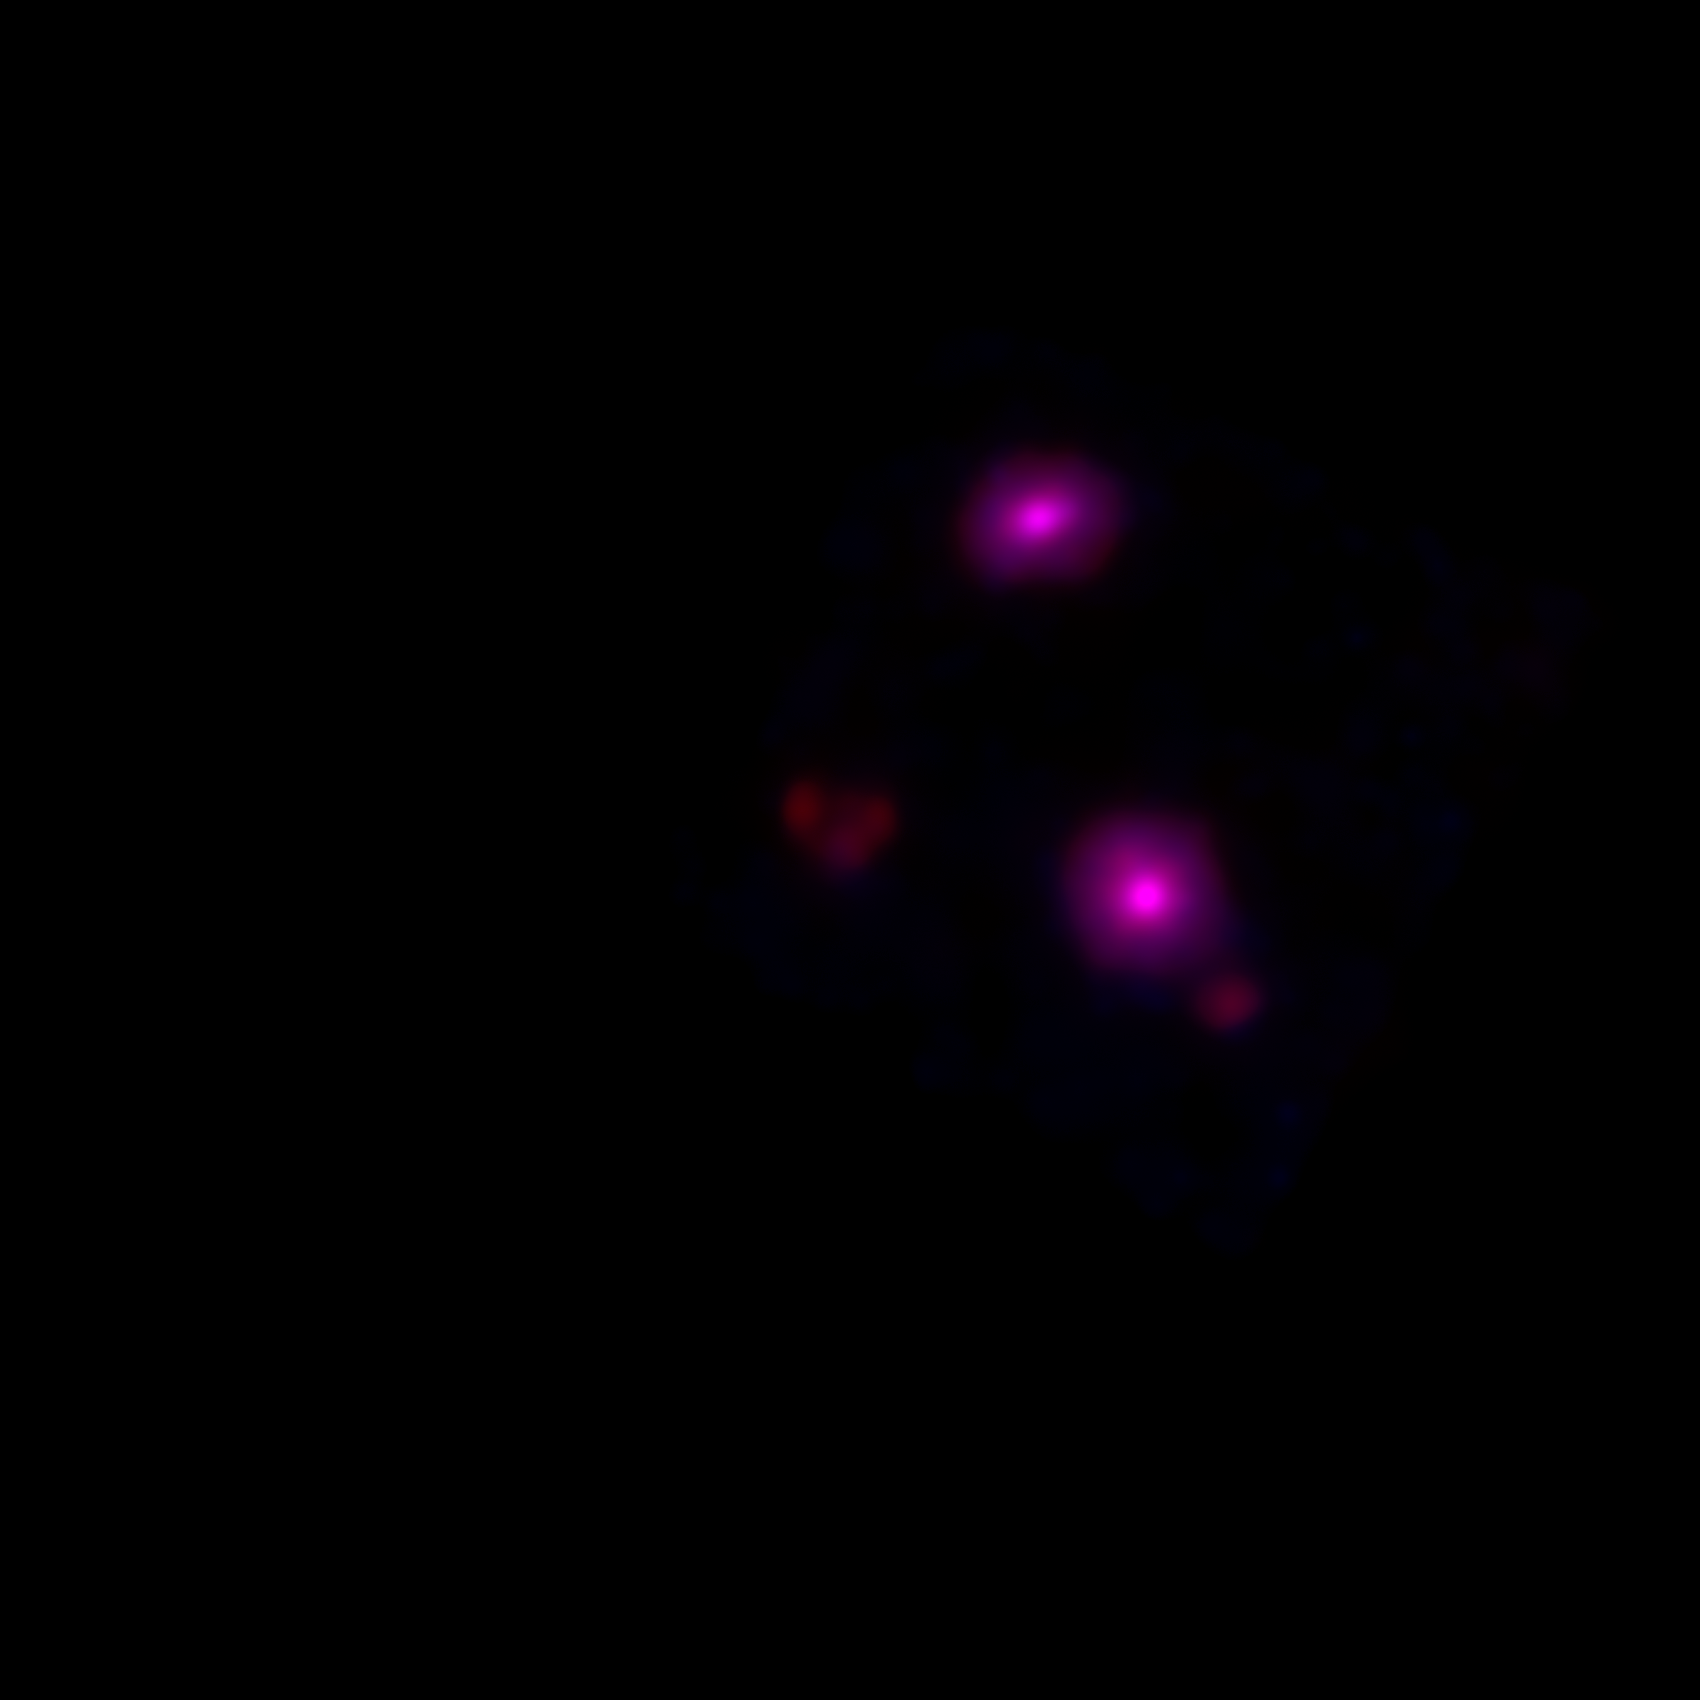

Blazing Black Holes Spotted in X-ray View of Galaxy IC 342

This new view of spiral galaxy IC 342, also known as Caldwell 5, shows data from NASA's Nuclear Spectroscopic Telescope Array, or NuSTAR. High-energy X-ray data from NuSTAR have been translated to the color magenta showing the only X-ray features visible in this galaxy. NuSTAR is the first orbiting telescope to take focused pictures of the cosmos in high-energy X-ray light; previous observations of this same galaxy taken at similar wavelengths blurred the entire object into one pixel.

The two magenta spots are blazing black holes first detected at lower-energy X-ray wavelengths by NASA's Chandra X-ray Observatory. With NuSTAR's complementary data, astronomers can start to home in on the black holes' mysterious properties. The black holes appear much brighter than typical stellar-mass black holes, such as those that pepper our own galaxy, yet they cannot be supermassive black holes or they would have sunk to the galaxy's center. Instead, they may be intermediate in mass, or there may be something else going on to explain their extremely energetic state. NuSTAR will help solve this puzzle.

IC 342 lies 7 million light-years away in the Camelopardalis constellation. The outer edges of the galaxy cannot be seen in this view.

This image shows NuSTAR X-ray data taken at 10 to 35 kiloelectron volts.

Credit: NASA/JPL-Caltech